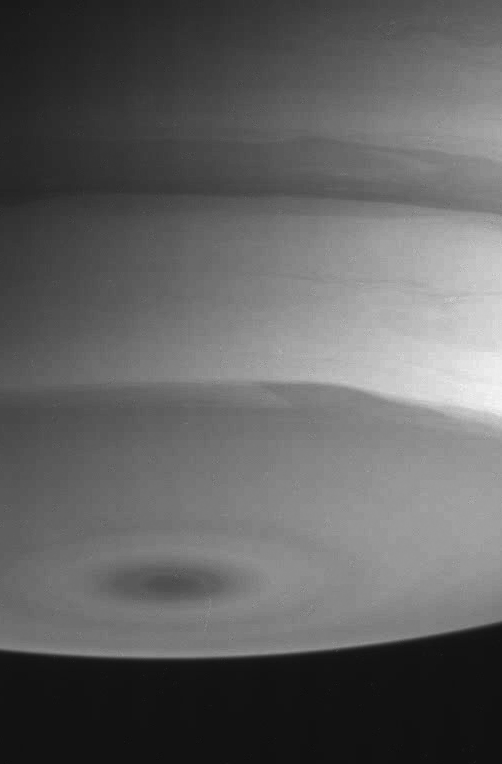

South Polar Turbulence

Structures in the turbulent cloud bands near Saturn’s south pole are visible in this infrared view.

The image was taken with the Cassini spacecraft narrow angle camera on July 23, 2004, from a distance of 6.7 million kilometers (4.2 million miles) from Saturn. The image scale is 40 kilometers (25 miles) per pixel. Contrast was enhanced to bring out features in the atmosphere.

The Cassini-Huygens mission is a cooperative project of NASA, the European Space Agency and the Italian Space Agency. The Jet Propulsion Laboratory, a division of the California Institute of Technology in Pasadena, manages the Cassini-Huygens mission for NASA’s Office of Space Science, Washington, D.C. The Cassini orbiter and its two onboard cameras, were designed, developed and assembled at JPL. The imaging team is based at the Space Science Institute, Boulder, Colo.

Credit: NASA/JPL/Space Science Institute